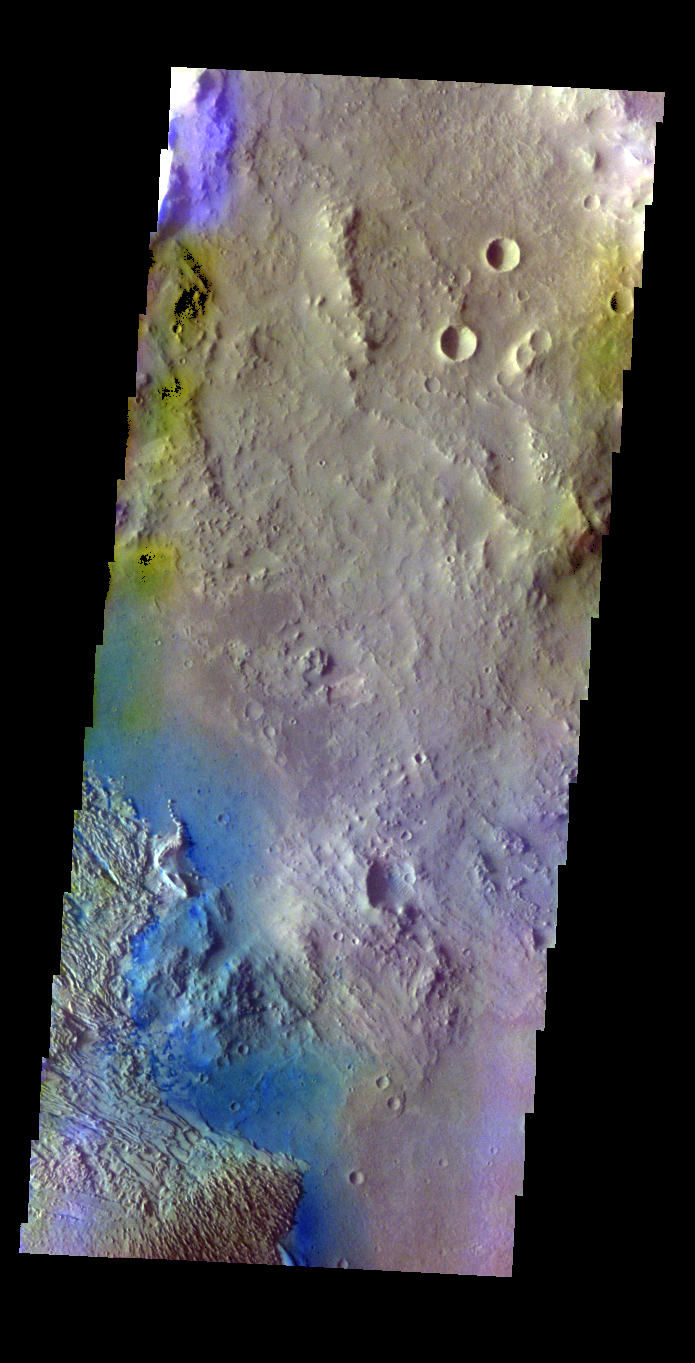

Becquerel Crater – False Color

The THEMIS VIS camera contains 5 filters. The data from different filters can be combined in multiple ways to create a false color image. These false color images may reveal subtle variations of the surface not easily identified in a single band image. Today’s false color image shows part of the floor of Becquerel Crater.

Credit: NASA/JPL-Caltech/ASU